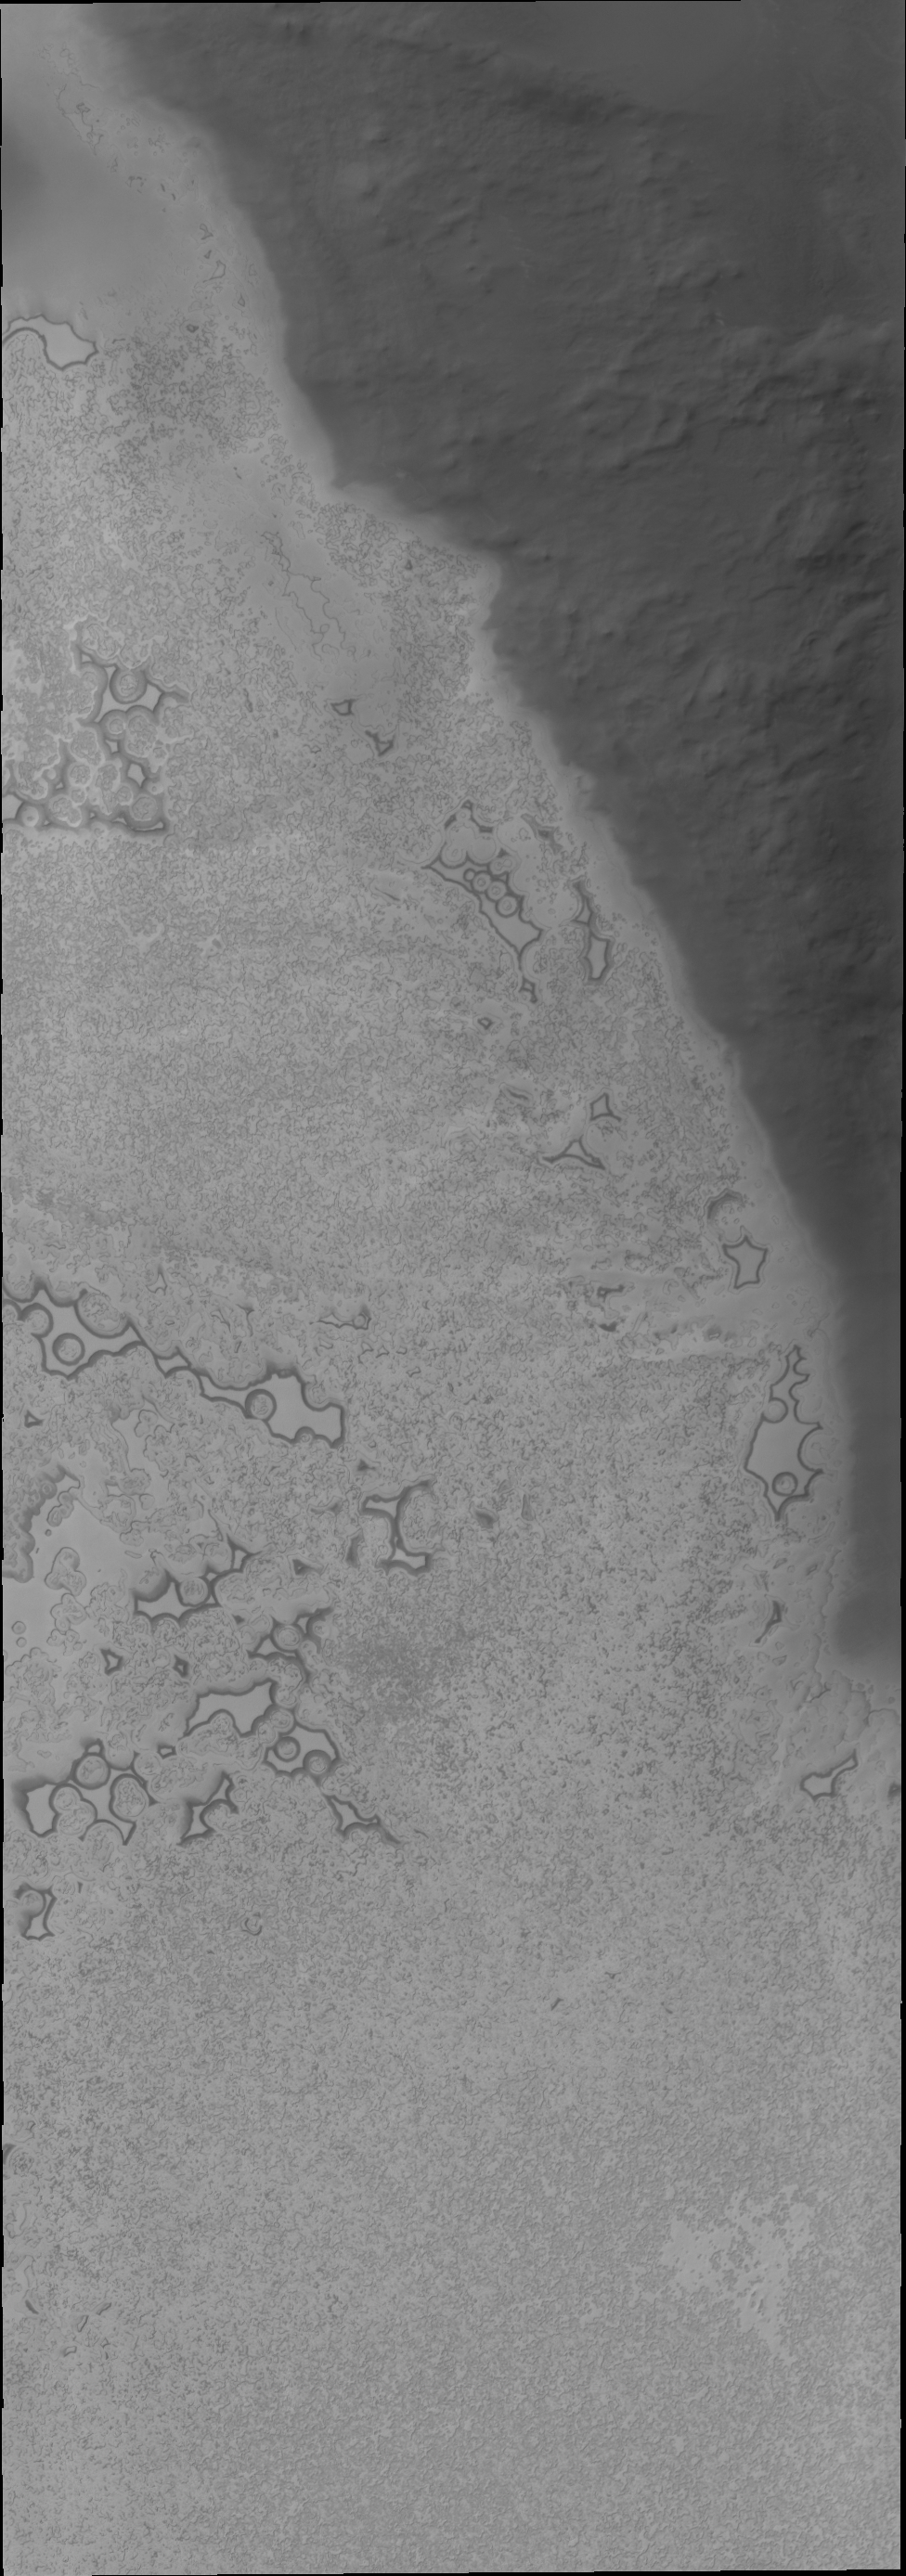

South Polar Surface

With southern summer drawing to a close, the surface of the polar ice cap will begin to frost over. We won’t see the details of the surface textures again until next southern summer — in two Earth years.

Credit: NASA/JPL/ASU